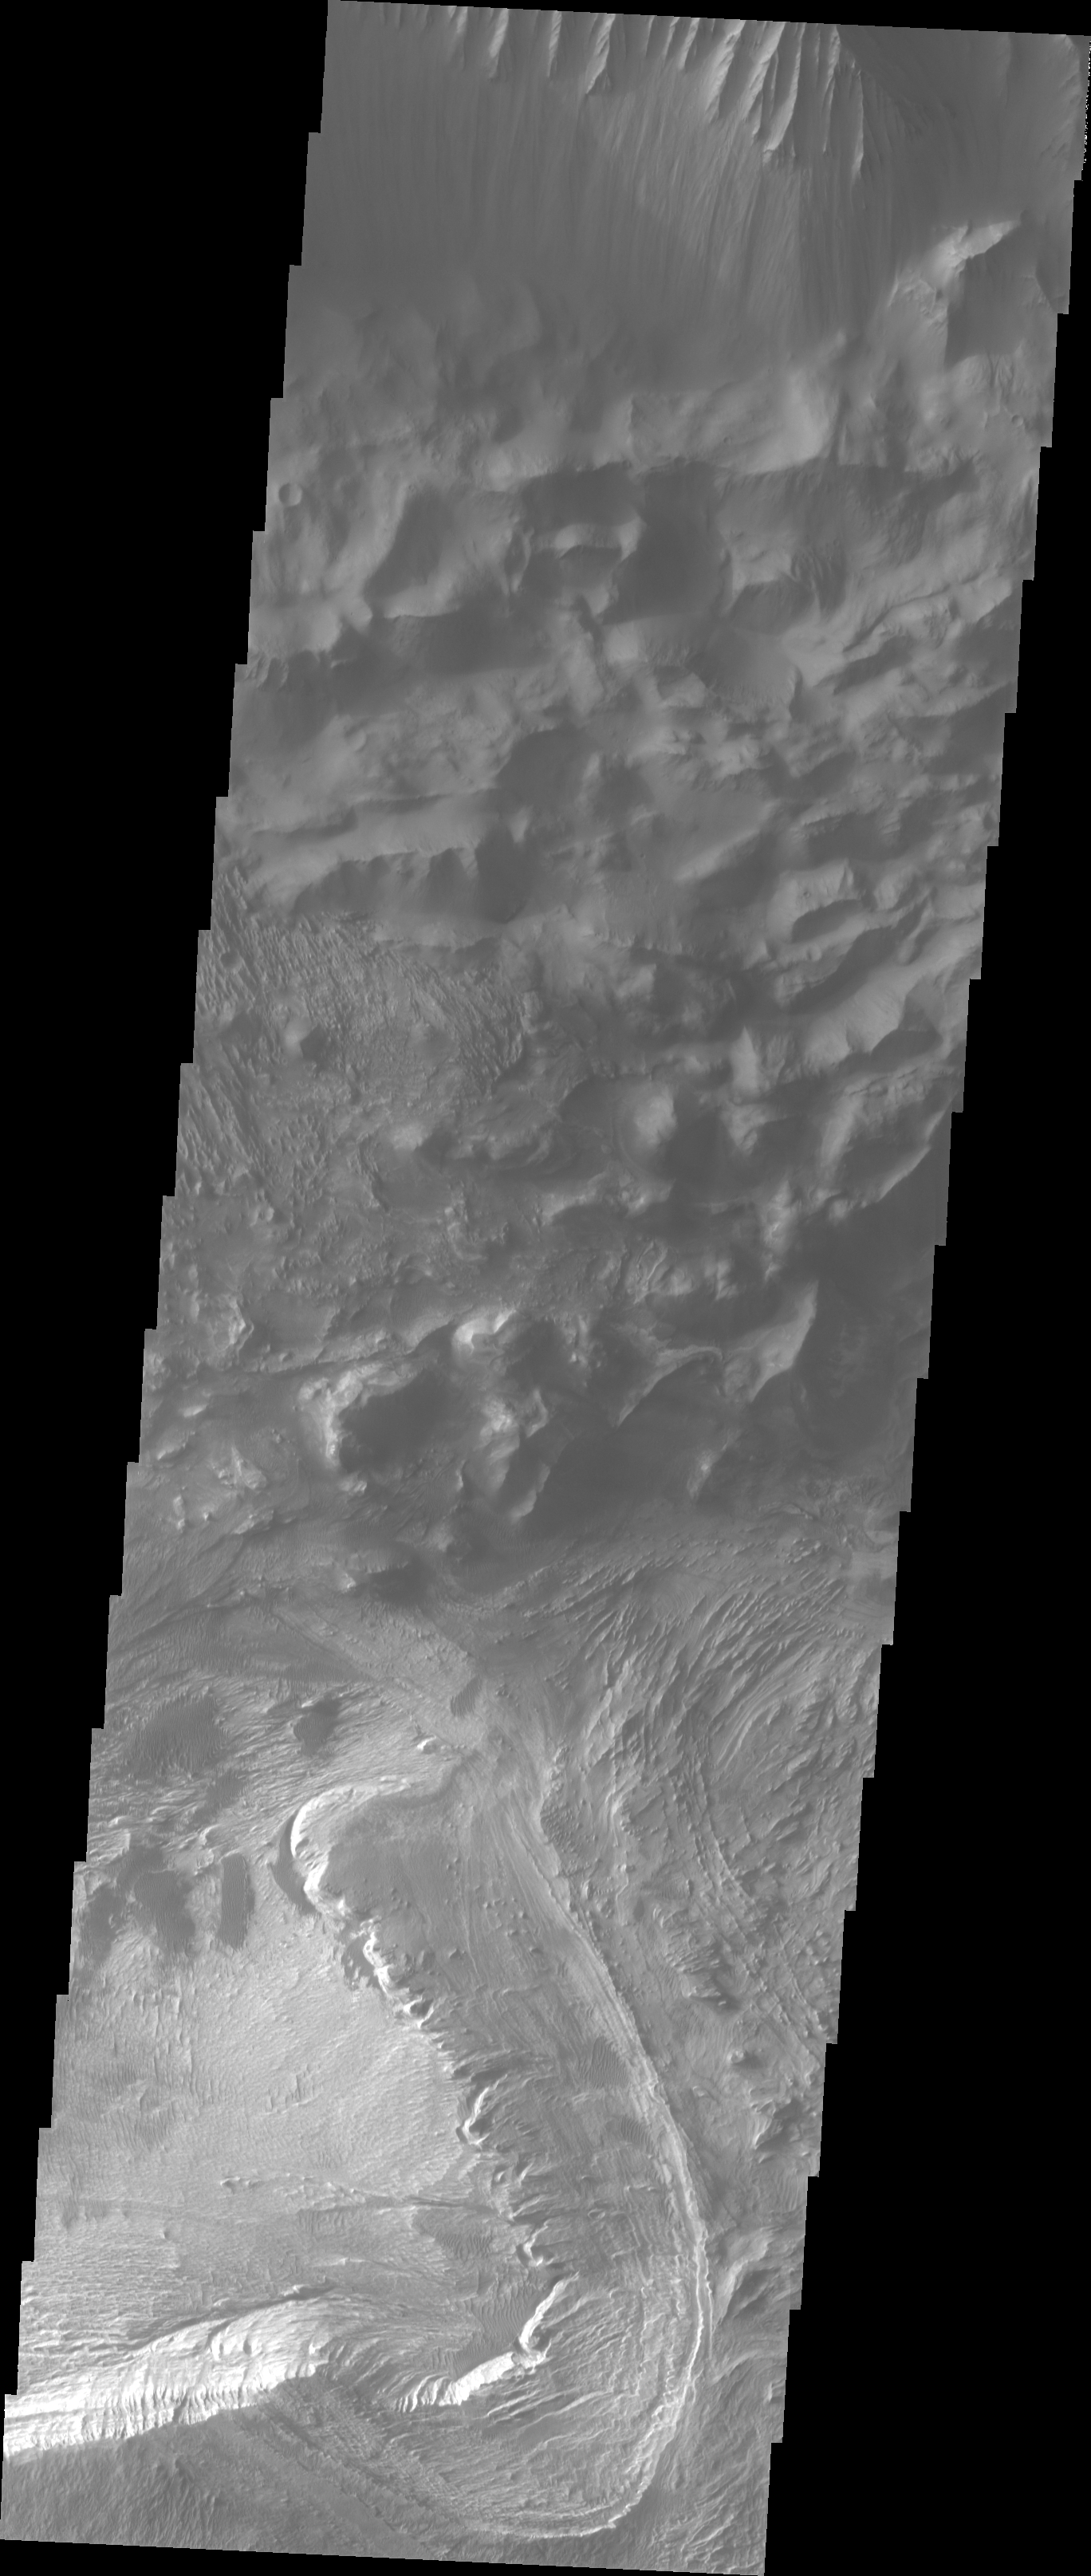

Candor Chasma’s Rim

The Odyssey spacecraft has taken some great pictures of Valles Marineris, the largest canyon in the solar system. If this canyon were on Earth, it would stretch from New York to Los Angeles. For the next several weeks, the Image of the Day will tour some of the canyons that make up this vast system. We will start with Ius Chasma in the west, and end with Coprates Chasma to the east. For more information on Vallis Marineris, please see http://mars.jpl.nasa.gov/mep/science/vm.html.

This image shows Candor Chasma’s northern rim. Just below the canyon wall is debris material that once formed part of the canyon wall. The bottom part of the image shows eroded layered rock surfaces.

Image information: VIS instrument. Latitude -4.9, Longitude 283.8 East (76.2 West). 19 meter/pixel resolution.

Note: this THEMIS visual image has not been radiometrically nor geometrically calibrated for this preliminary release. An empirical correction has been performed to remove instrumental effects. A linear shift has been applied in the cross-track and down-track direction to approximate spacecraft and planetary motion. Fully calibrated and geometrically projected images will be released through the Planetary Data System in accordance with Project policies at a later time.

NASA’s Jet Propulsion Laboratory manages the 2001 Mars Odyssey mission for NASA’s Office of Space Science, Washington, D.C. The Thermal Emission Imaging System (THEMIS) was developed by Arizona State University, Tempe, in collaboration with Raytheon Santa Barbara Remote Sensing. The THEMIS investigation is led by Dr. Philip Christensen at Arizona State University. Lockheed Martin Astronautics, Denver, is the prime contractor for the Odyssey project, and developed and built the orbiter. Mission operations are conducted jointly from Lockheed Martin and from JPL, a division of the California Institute of Technology in Pasadena.

Credit: NASA/JPL/Arizona State University